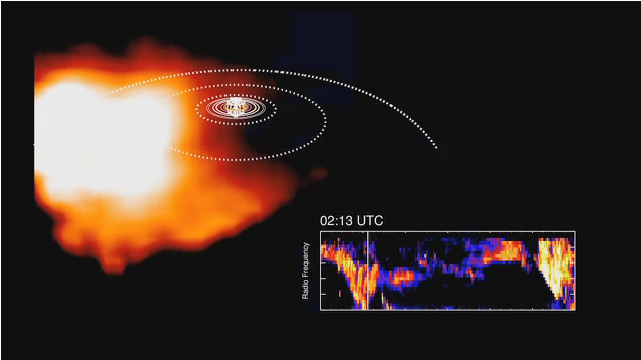

Saturn Plasma and Radio Waves, as Seen by Cassini

This animation, derived from data obtained by NASA’s Cassini spacecraft, shows how plasma swirling around Saturn is correlated to bursts of radio waves emanating from the planet. The data shown on the upper portion of the screen were obtained by the ion and neutral camera, part of the magnetospheric imaging instrument. When the plasma gets hot, it goes from red to white. The bottom part of the screen shows data from Cassini’s radio and plasma wave subsystem. The data were obtained from 12:01 a.m. UTC to 11:55 a.m. UTC on Oct. 7, 2008.

The Cassini-Huygens mission is a cooperative project of NASA, the European Space Agency and the Italian Space Agency (ASI). The Jet Propulsion Laboratory, a division of the California Institute of Technology, Pasadena, manages the mission for NASA’s Science Mission Directorate, Washington. The Cassini orbiter was designed, developed and assembled at JPL. The magnetospheric imaging instrument was designed, built and is operated by an international team led by the Applied Physics Laboratory of the Johns Hopkins University, Laurel, Md. The radio and plasma wave science experiment team is based at the University of Iowa, Iowa City.

Credit: NASA/JPL/JHUAPL/University of Iowa